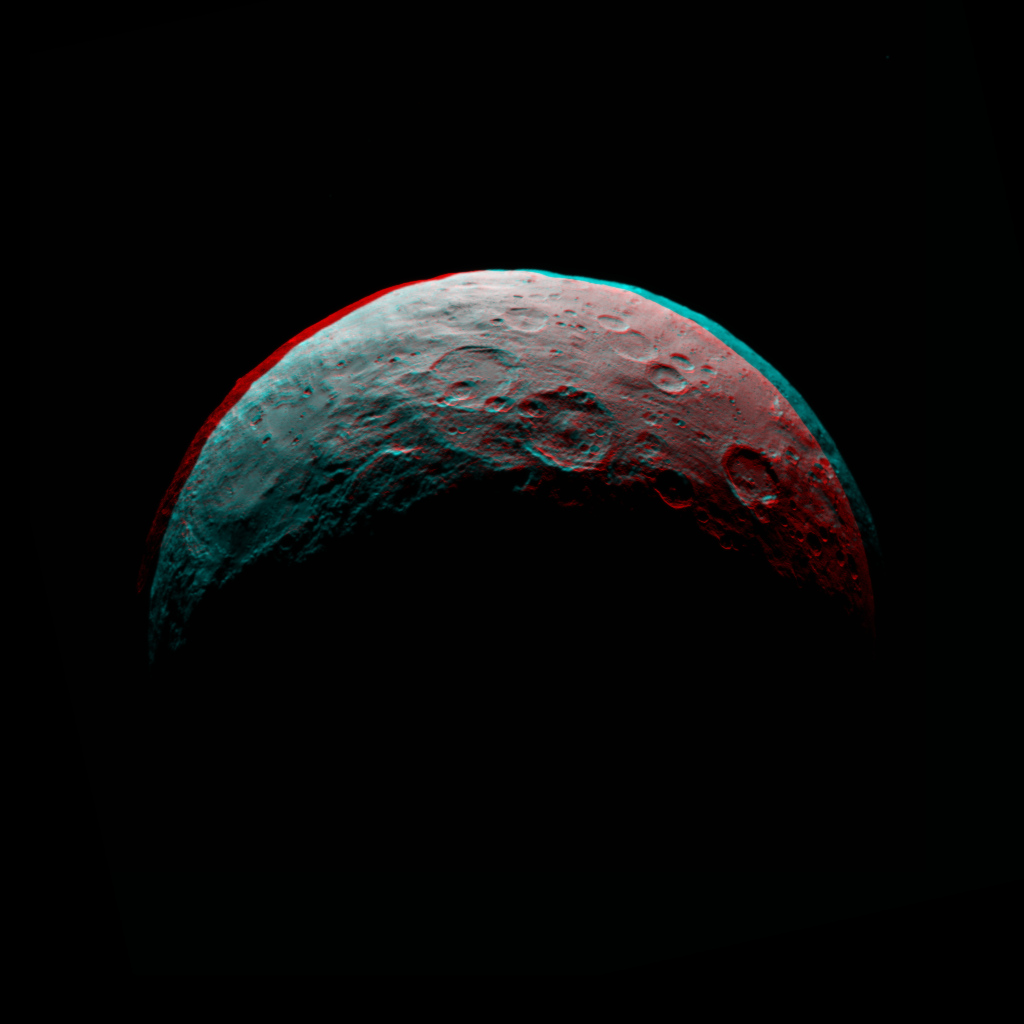

Dawn RC3 Image 6 Anaglyph

This anaglyph of Ceres is part of a sequence of images taken by NASA’s Dawn spacecraft April 24 to 26, 2015, from a distance of 8,400 miles (13,600 kilometers). This shows the same view as PIA19538.

This shows the same view as PIA19538.

Dawn’s mission is managed by JPL for NASA’s Science Mission Directorate in Washington. Dawn is a project of the directorate’s Discovery Program, managed by NASA’s Marshall Space Flight Center in Huntsville, Alabama. UCLA is responsible for overall Dawn mission science. Orbital ATK, Inc., in Dulles, Virginia, designed and built the spacecraft. The German Aerospace Center, the Max Planck Institute for Solar System Research, the Italian Space Agency and the Italian National Astrophysical Institute are international partners on the mission team.

Credit: NASA/JPL-Caltech/UCLA/MPS/DLR/IDA/PSI